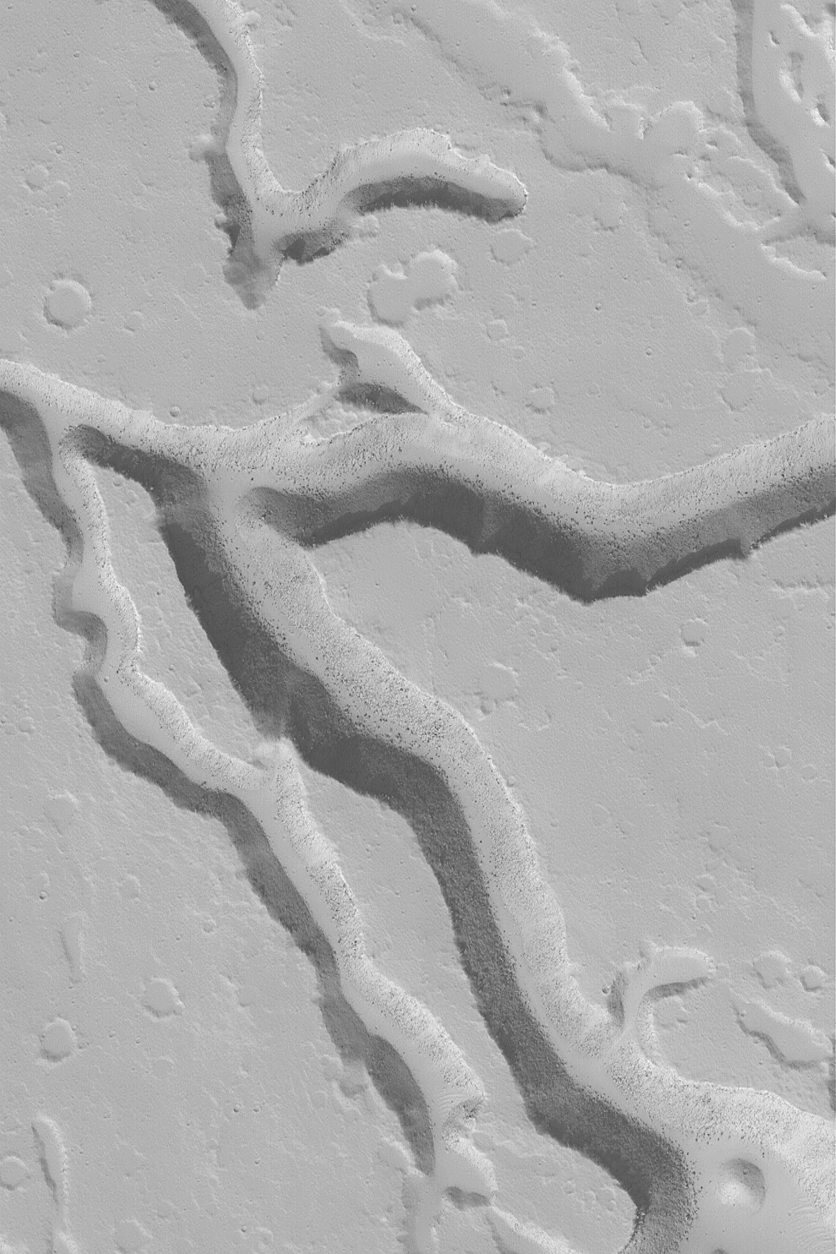

Iberus Vallis Troughs

MGS MOC Release No. MOC2-553, 23 November 2003

Iberus Vallis is a trough system located radial to and southeast of the martian volcano, Elysium Mons. This Mars Global Surveyor (MGS) Mars Orbiter Camera (MOC) image, acquired in October 2003, shows some of the valleys of this region; they are cut into what is presumably (at least near the top) volcanic rock. The dark dots and specks on the valley floors are large boulders that have been shed from the slopes. This picture is located near 21.6°N, 208.3°W. The image shows an area 3 km (1.9 mi) wide, and is illuminated by sunlight from the lower left.

Credit: NASA/JPL/Malin Space Science Systems